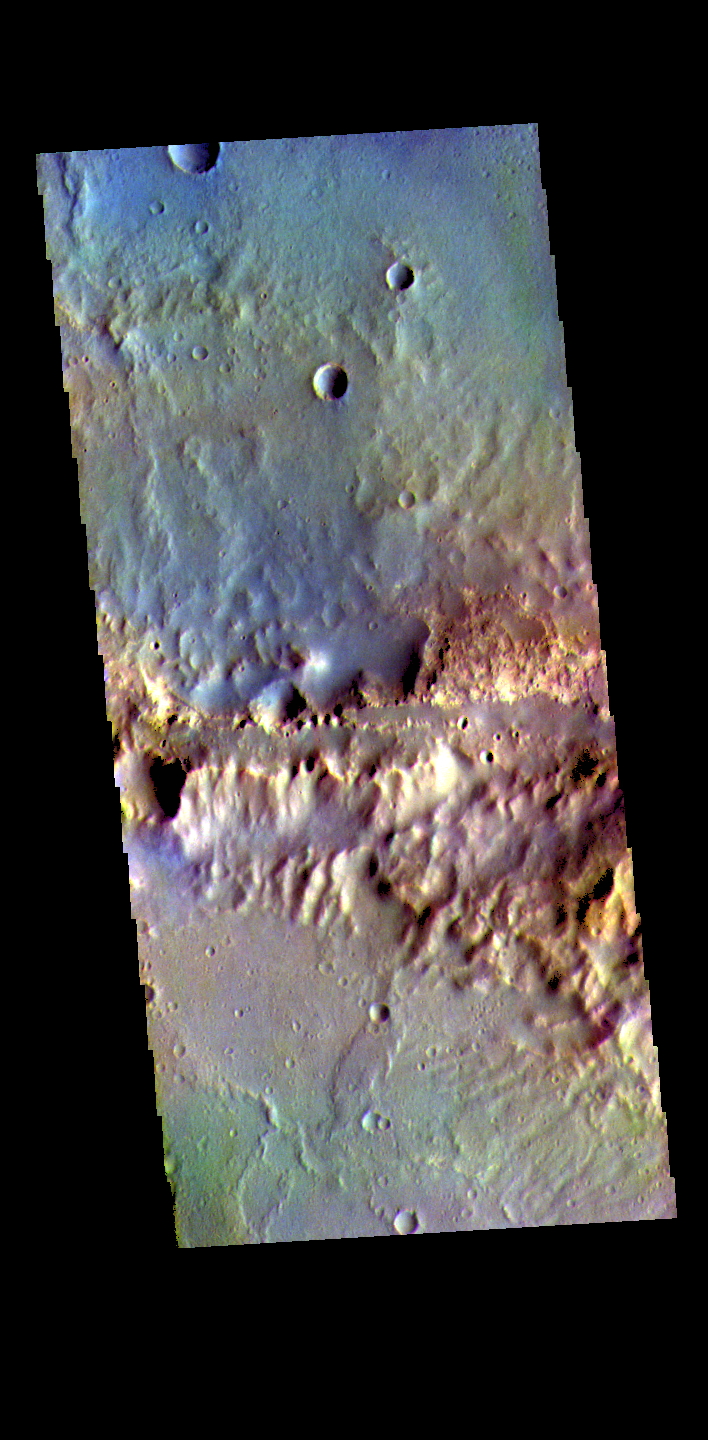

Oyama Crater Rim – False Color

The THEMIS VIS camera contains 5 filters. The data from different filters can be combined in multiple ways to create a false color image. These false color images may reveal subtle variations of the surface not easily identified in a single band image. Today’s false color image shows part of the northern rim of Oyama Crater. Located in Arabia Terra near Mawrth Vallis, Oyama Crater is 101km (63 miles) in diameter.

Credit: NASA/JPL-Caltech/ASU